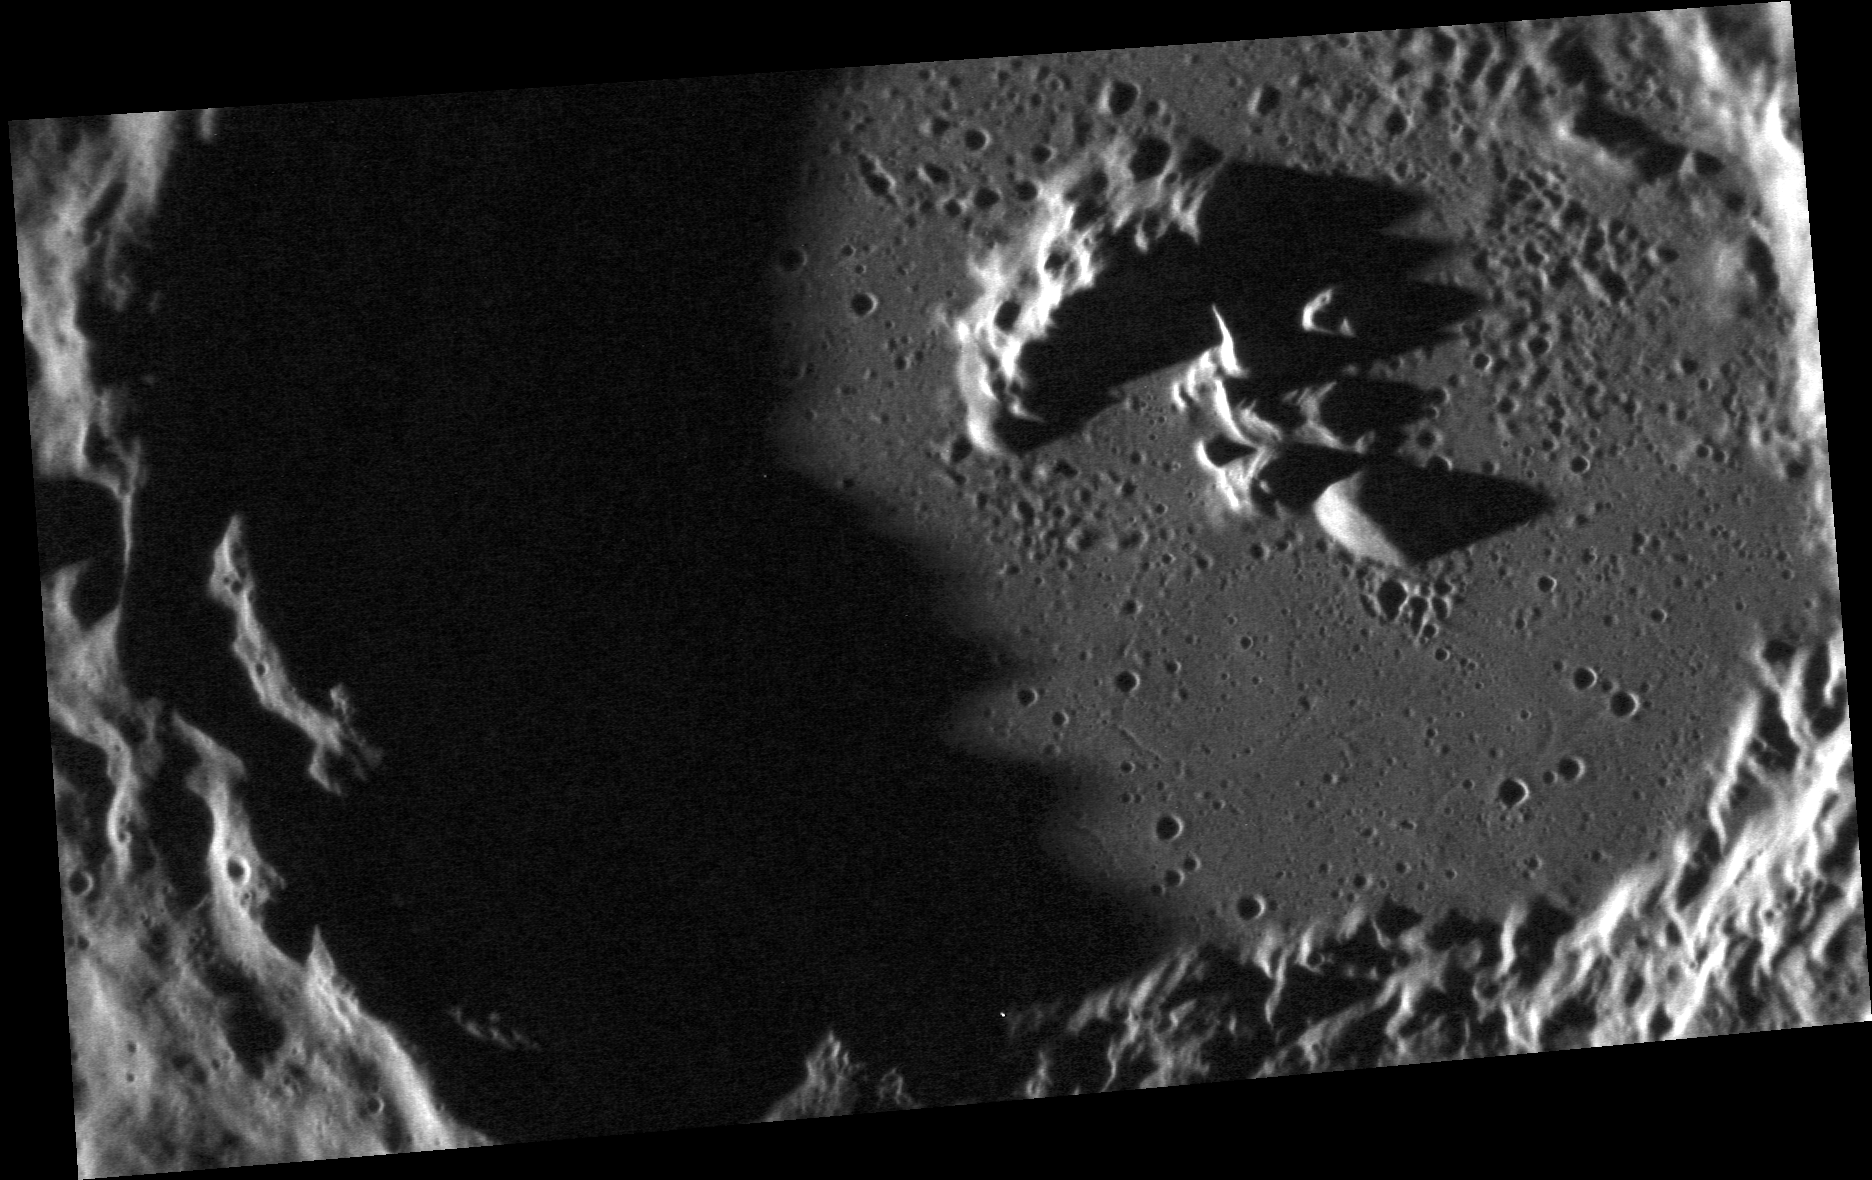

Inside a Crater

This unnamed crater north of March crater is seen in this dramatic close up of the crater floor and central peak. The floor, while relatively flat and smooth, is marred by multiple smaller craters. The walls of the crater have collapsed down producing small terraces.

This image was acquired as a high-resolution targeted observation. Targeted observations are images of a small area on Mercury’s surface at resolutions much higher than the 200-meter/pixel morphology base map. It is not possible to cover all of Mercury’s surface at this high resolution, but typically several areas of high scientific interest are imaged in this mode each week.

Date acquired: July 09, 2012
Image Mission Elapsed Time (MET): 250306754
Image ID: 2166386
Instrument: Narrow Angle Camera (NAC) of the Mercury Dual Imaging System (MDIS)
Center Latitude: 36.24°
Center Longitude: 181.8° E
Resolution: 25 meters/pixel
Scale: The crater floor is 37 km (23 miles) in diameter.
Incidence Angle: 83.5°
Emission Angle: 54.6°
Phase Angle: 138.2°

The MESSENGER spacecraft is the first ever to orbit the planet Mercury, and the spacecraft’s seven scientific instruments and radio science investigation are unraveling the history and evolution of the Solar System’s innermost planet. Visit the Why Mercury? section of this website to learn more about the key science questions that the MESSENGER mission is addressing. During the one-year primary mission, MDIS acquired 88,746 images and extensive other data sets. MESSENGER is now in a year-long extended mission, during which plans call for the acquisition of more than 80,000 additional images to support MESSENGER’s science goals.

These images are from MESSENGER, a NASA Discovery mission to conduct the first orbital study of the innermost planet, Mercury. For information regarding the use of images, see the MESSENGER image use policy.

Credit: NASA/Johns Hopkins University Applied Physics Laboratory/Carnegie Institution of Washington